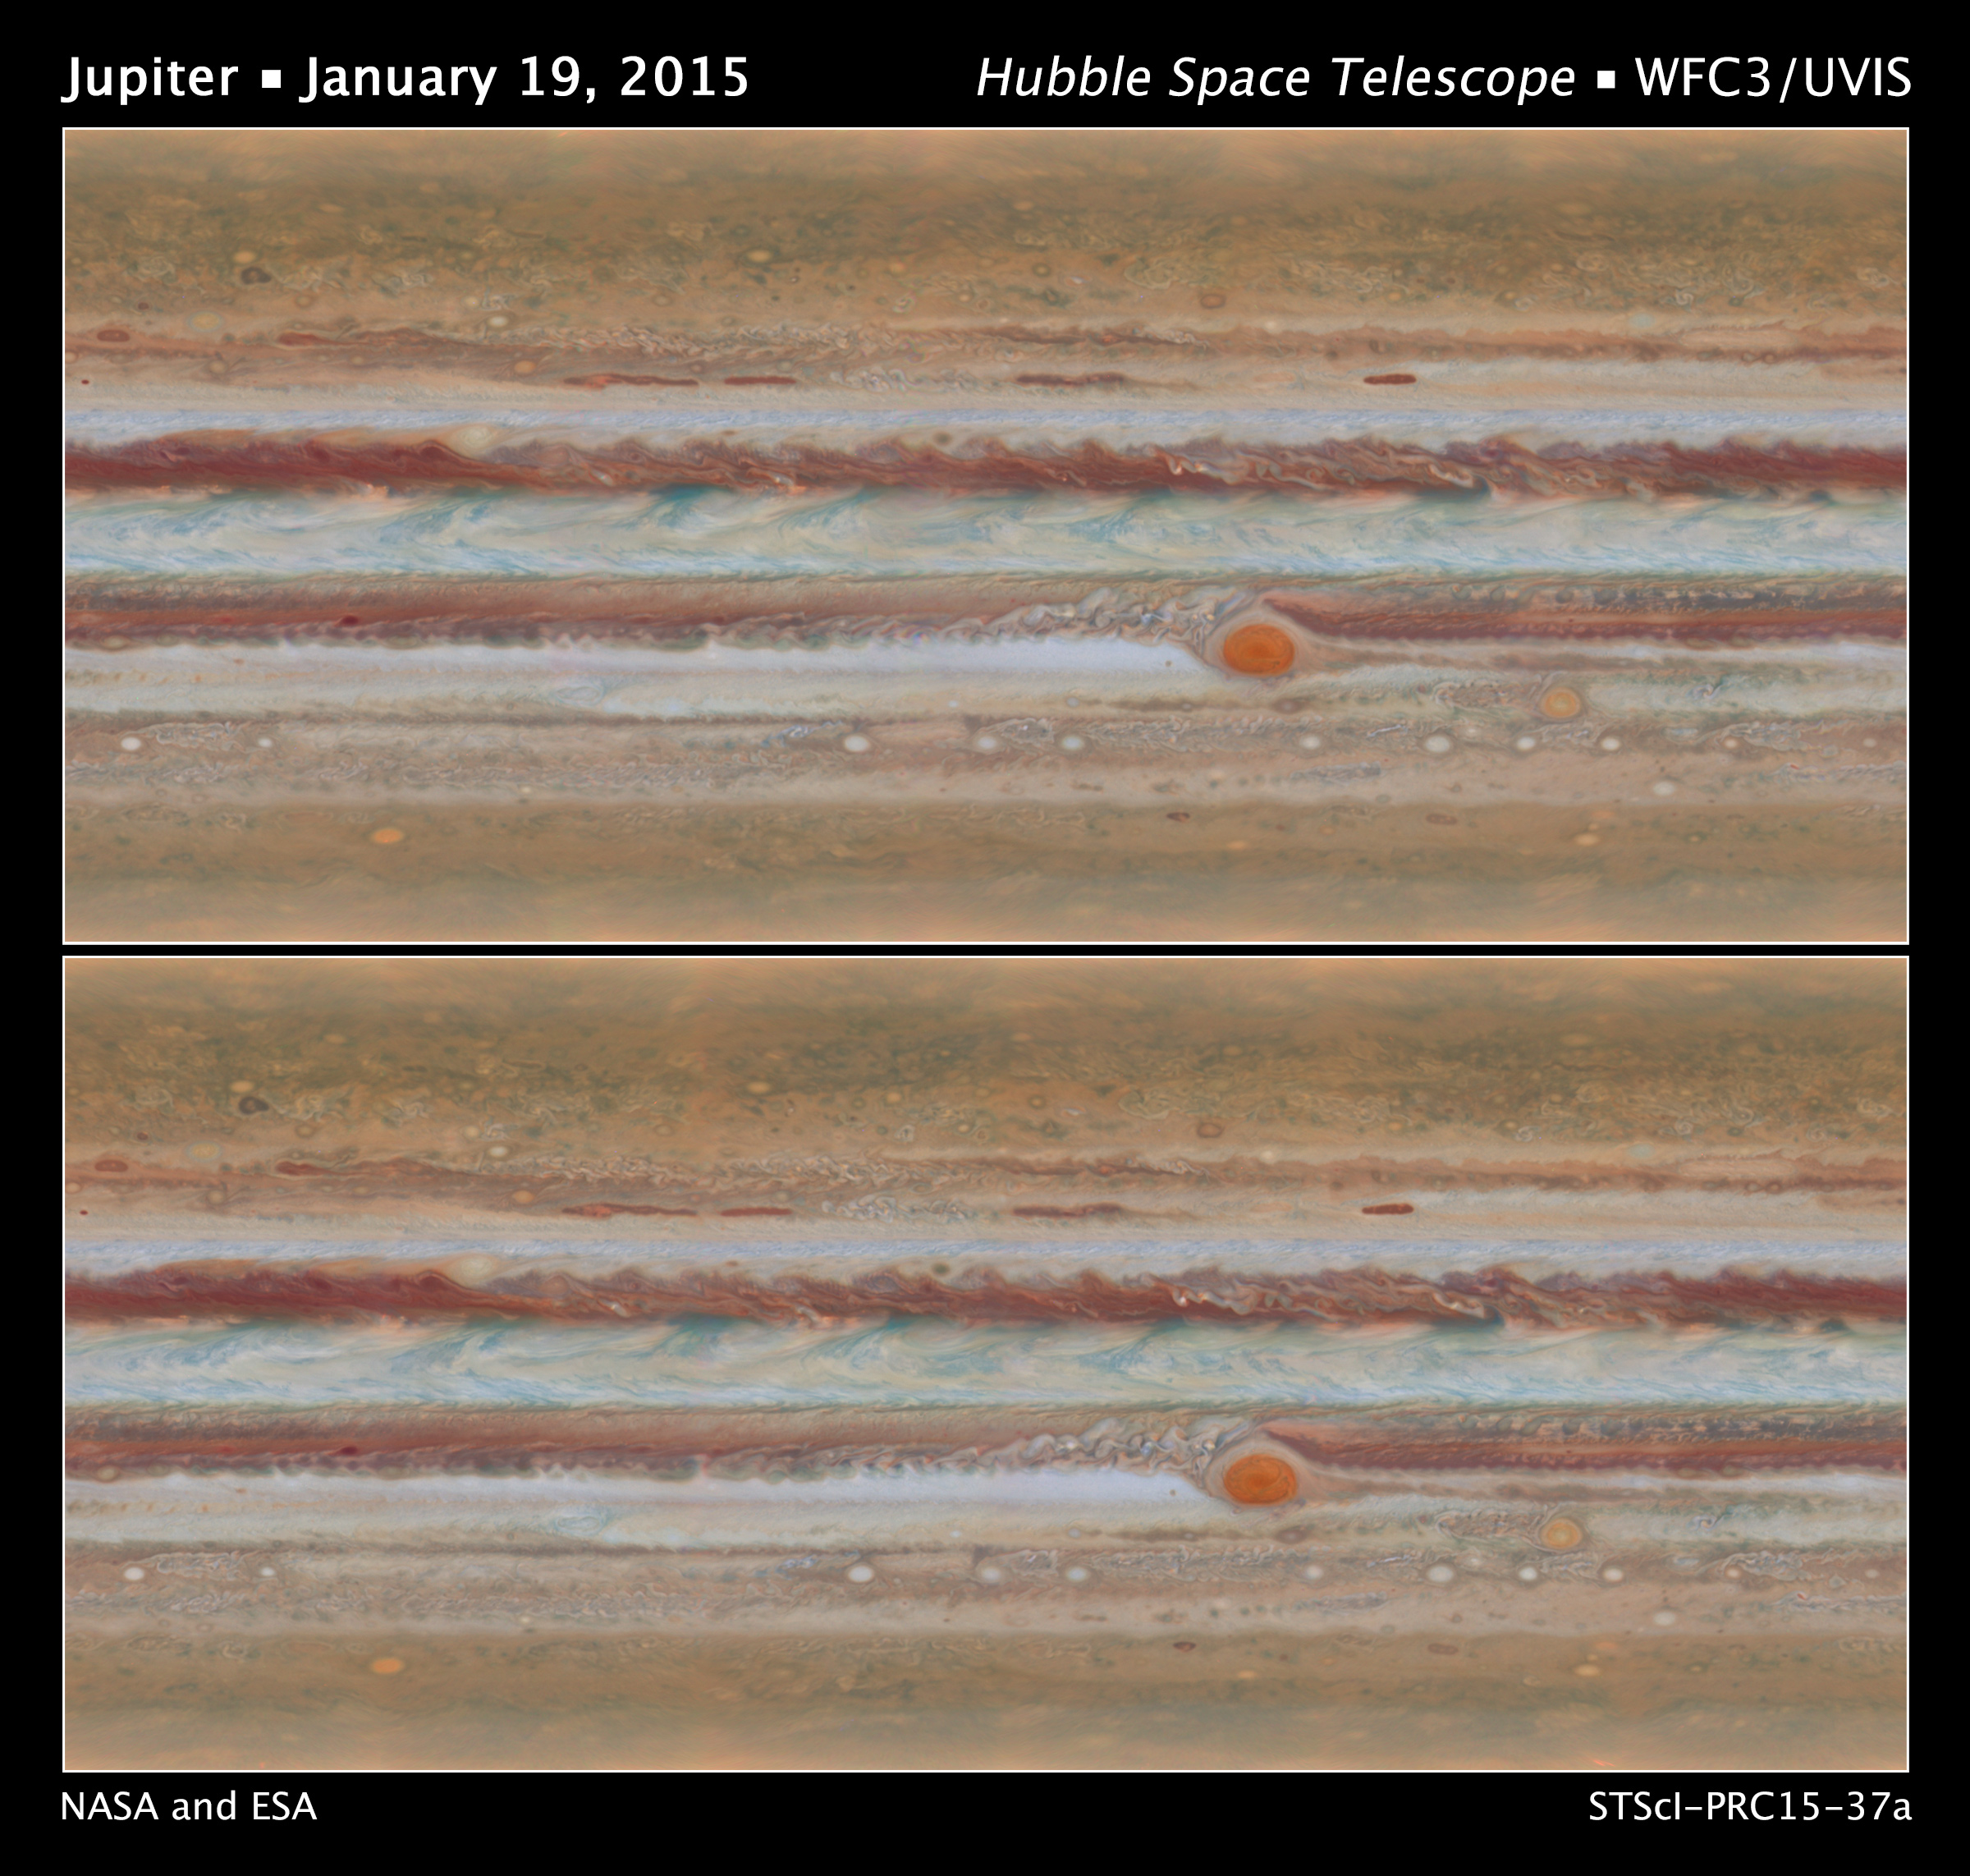

Jupiter Global Maps from Hubble’s OPAL Program

Scientists have produced new maps of Jupiter using the Wide Field Camera 3 on NASA's Hubble Space Telescope. Data for the two maps shown here were taken during Hubble Outer Planet Atmospheres Legacy program observations of Jupiter on Jan. 19, 2015, from 2:00 UT to 12:30 UT (upper panel) and from 15:00 UT to 23:40 UT (bottom panel). The movement of the clouds can be seen when comparing the two maps.

Credit: NASA, ESA, A. Simon (GSFC), M. Wong (UC Berkeley), and G. Orton (JPL-Caltech)